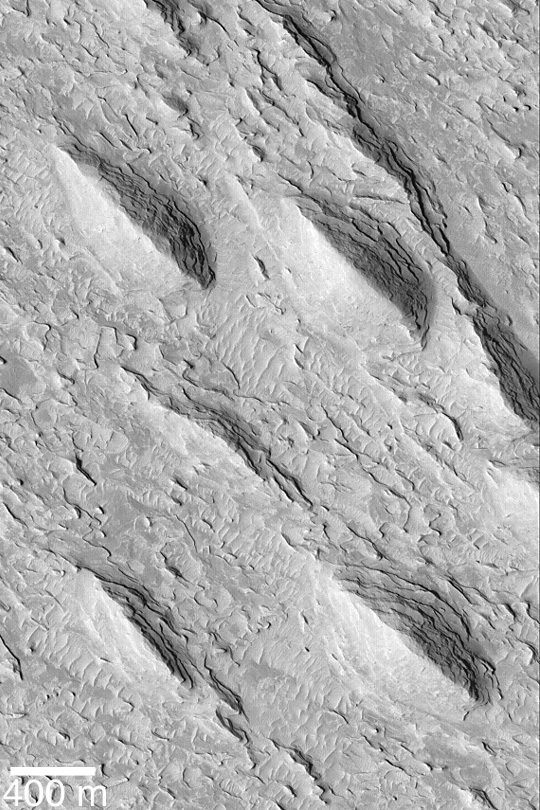

Aeolis Yardangs

MGS MOC Release No. MOC2-443, 5 August 2003

Yardangs are ridges formed by wind erosion. The classic, “textbook” examples of yardangs are those that appear to be like the inverted hull of a boat. They most commonly form in sedimentary rock or volcanic ash deposits that contain some proportion of sand-sized grains. This Mars Global Surveyor (MGS) Mars Orbiter Camera (MOC) image shows yardangs in the Aeolis region of Mars. Their tapered ends point toward the upper left, indicating the dominant winds responsible for their erosion came from the lower right. This picture is located near 1.0°N, 214.4°W. It is illuminated by sunlight from the lower left.

Credit: NASA/JPL/Malin Space Science Systems